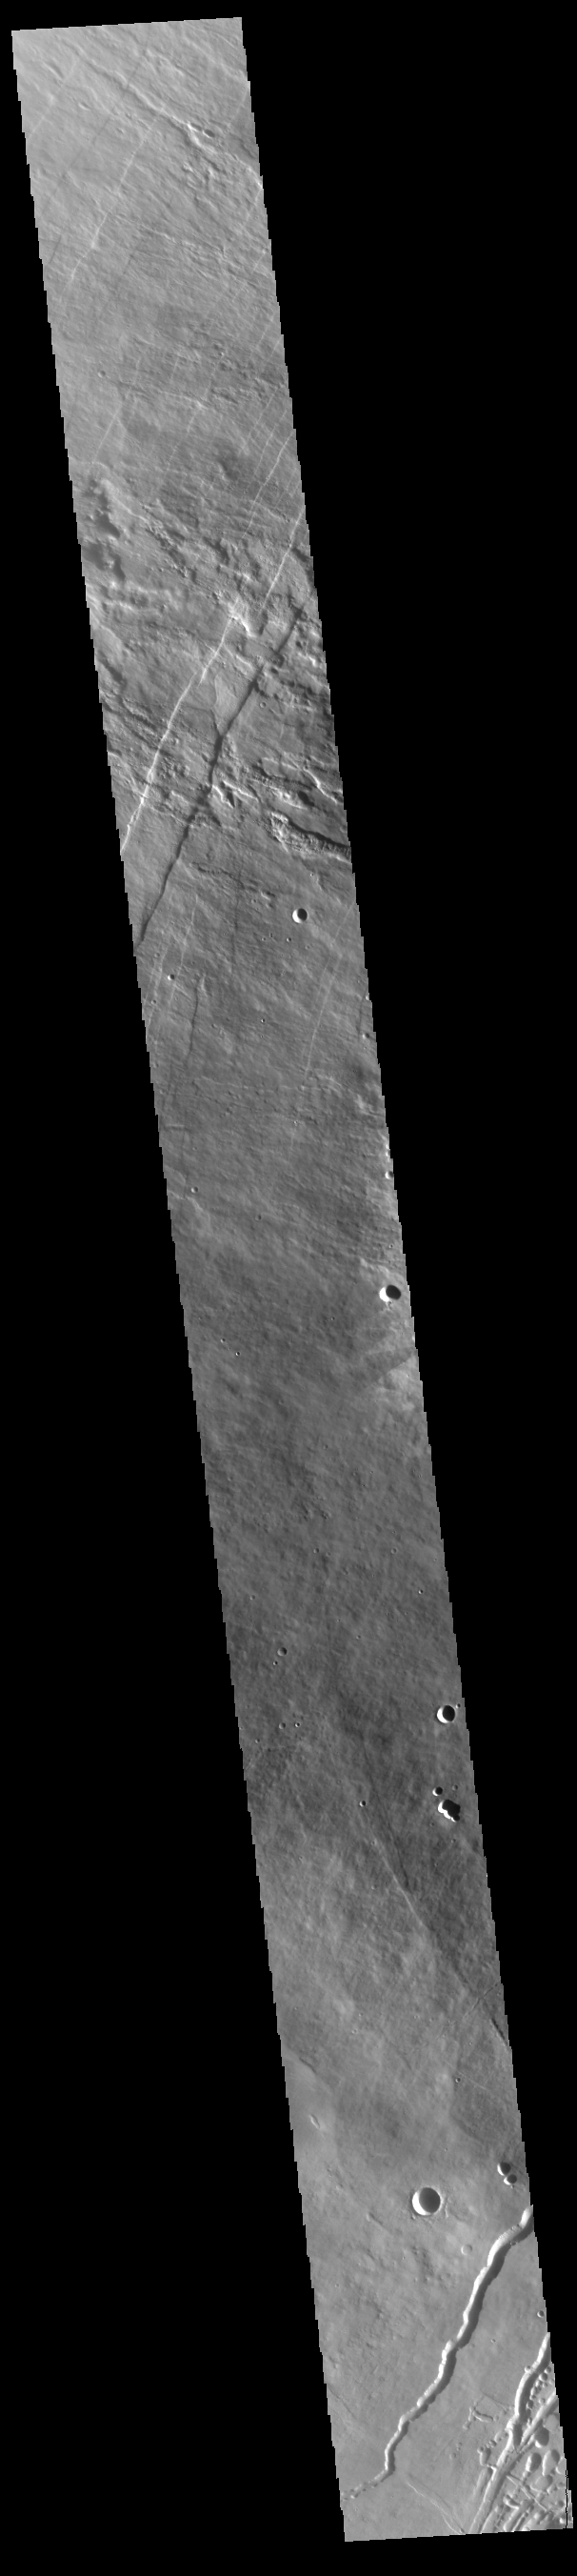

Pavonis Mons Flank

This VIS image shows part of the northwestern flank of Pavonis Mons. Pavonis Mons is the central volcano of the three large Tharsis volcanoes. All three volcanoes form a line located along a tectonic bulge caused by extensional forces in the region. Pavonis Mons is the smallest of the three with a summit of only 14km (46,000 ft). The linear features in the image are concentric faults. Pavonis means peacock in Latin, making the name peacock mountain.

Credit: NASA/JPL-Caltech/ASU